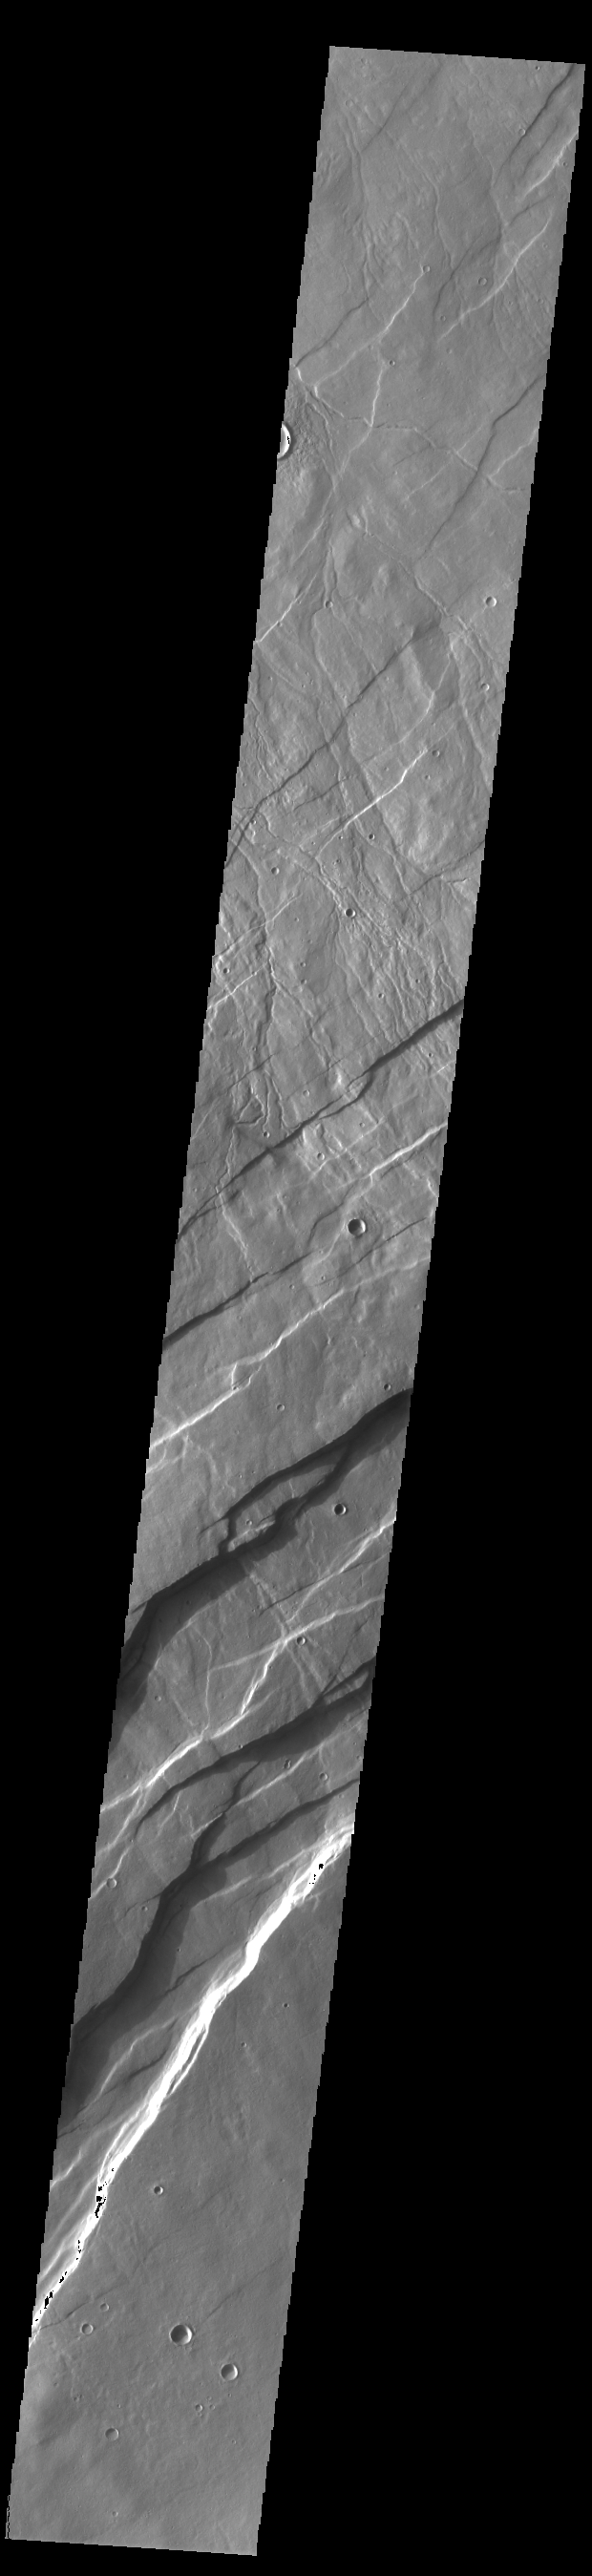

Alba Fossae

Alba Fossae is a set of long valleys on the western side of Alba Mons. These valleys are referred to as graben and are formed by extension of the crust and faulting. When large amounts of pressure or tension are applied to rocks on timescales that are fast enough that the rock cannot respond by deforming, the rock breaks along faults. In the case of a graben, two parallel faults are formed by extension of the crust and the rock in between the faults drops downward into the space created by the extension. Numerous sets of graben are visible in this THEMIS image, trending from north-northeast to south-southwest. Because the faults defining the graben are formed perpendicular to the direction of the applied stress, we know that extensional forces were pulling the crust apart in the west-northwest/east-southeast direction. The large number of graben around Alba Mons is generally believed to be the result of extensional forces associated with the uplift of Alba Mons.

Credit: NASA/JPL-Caltech/ASU